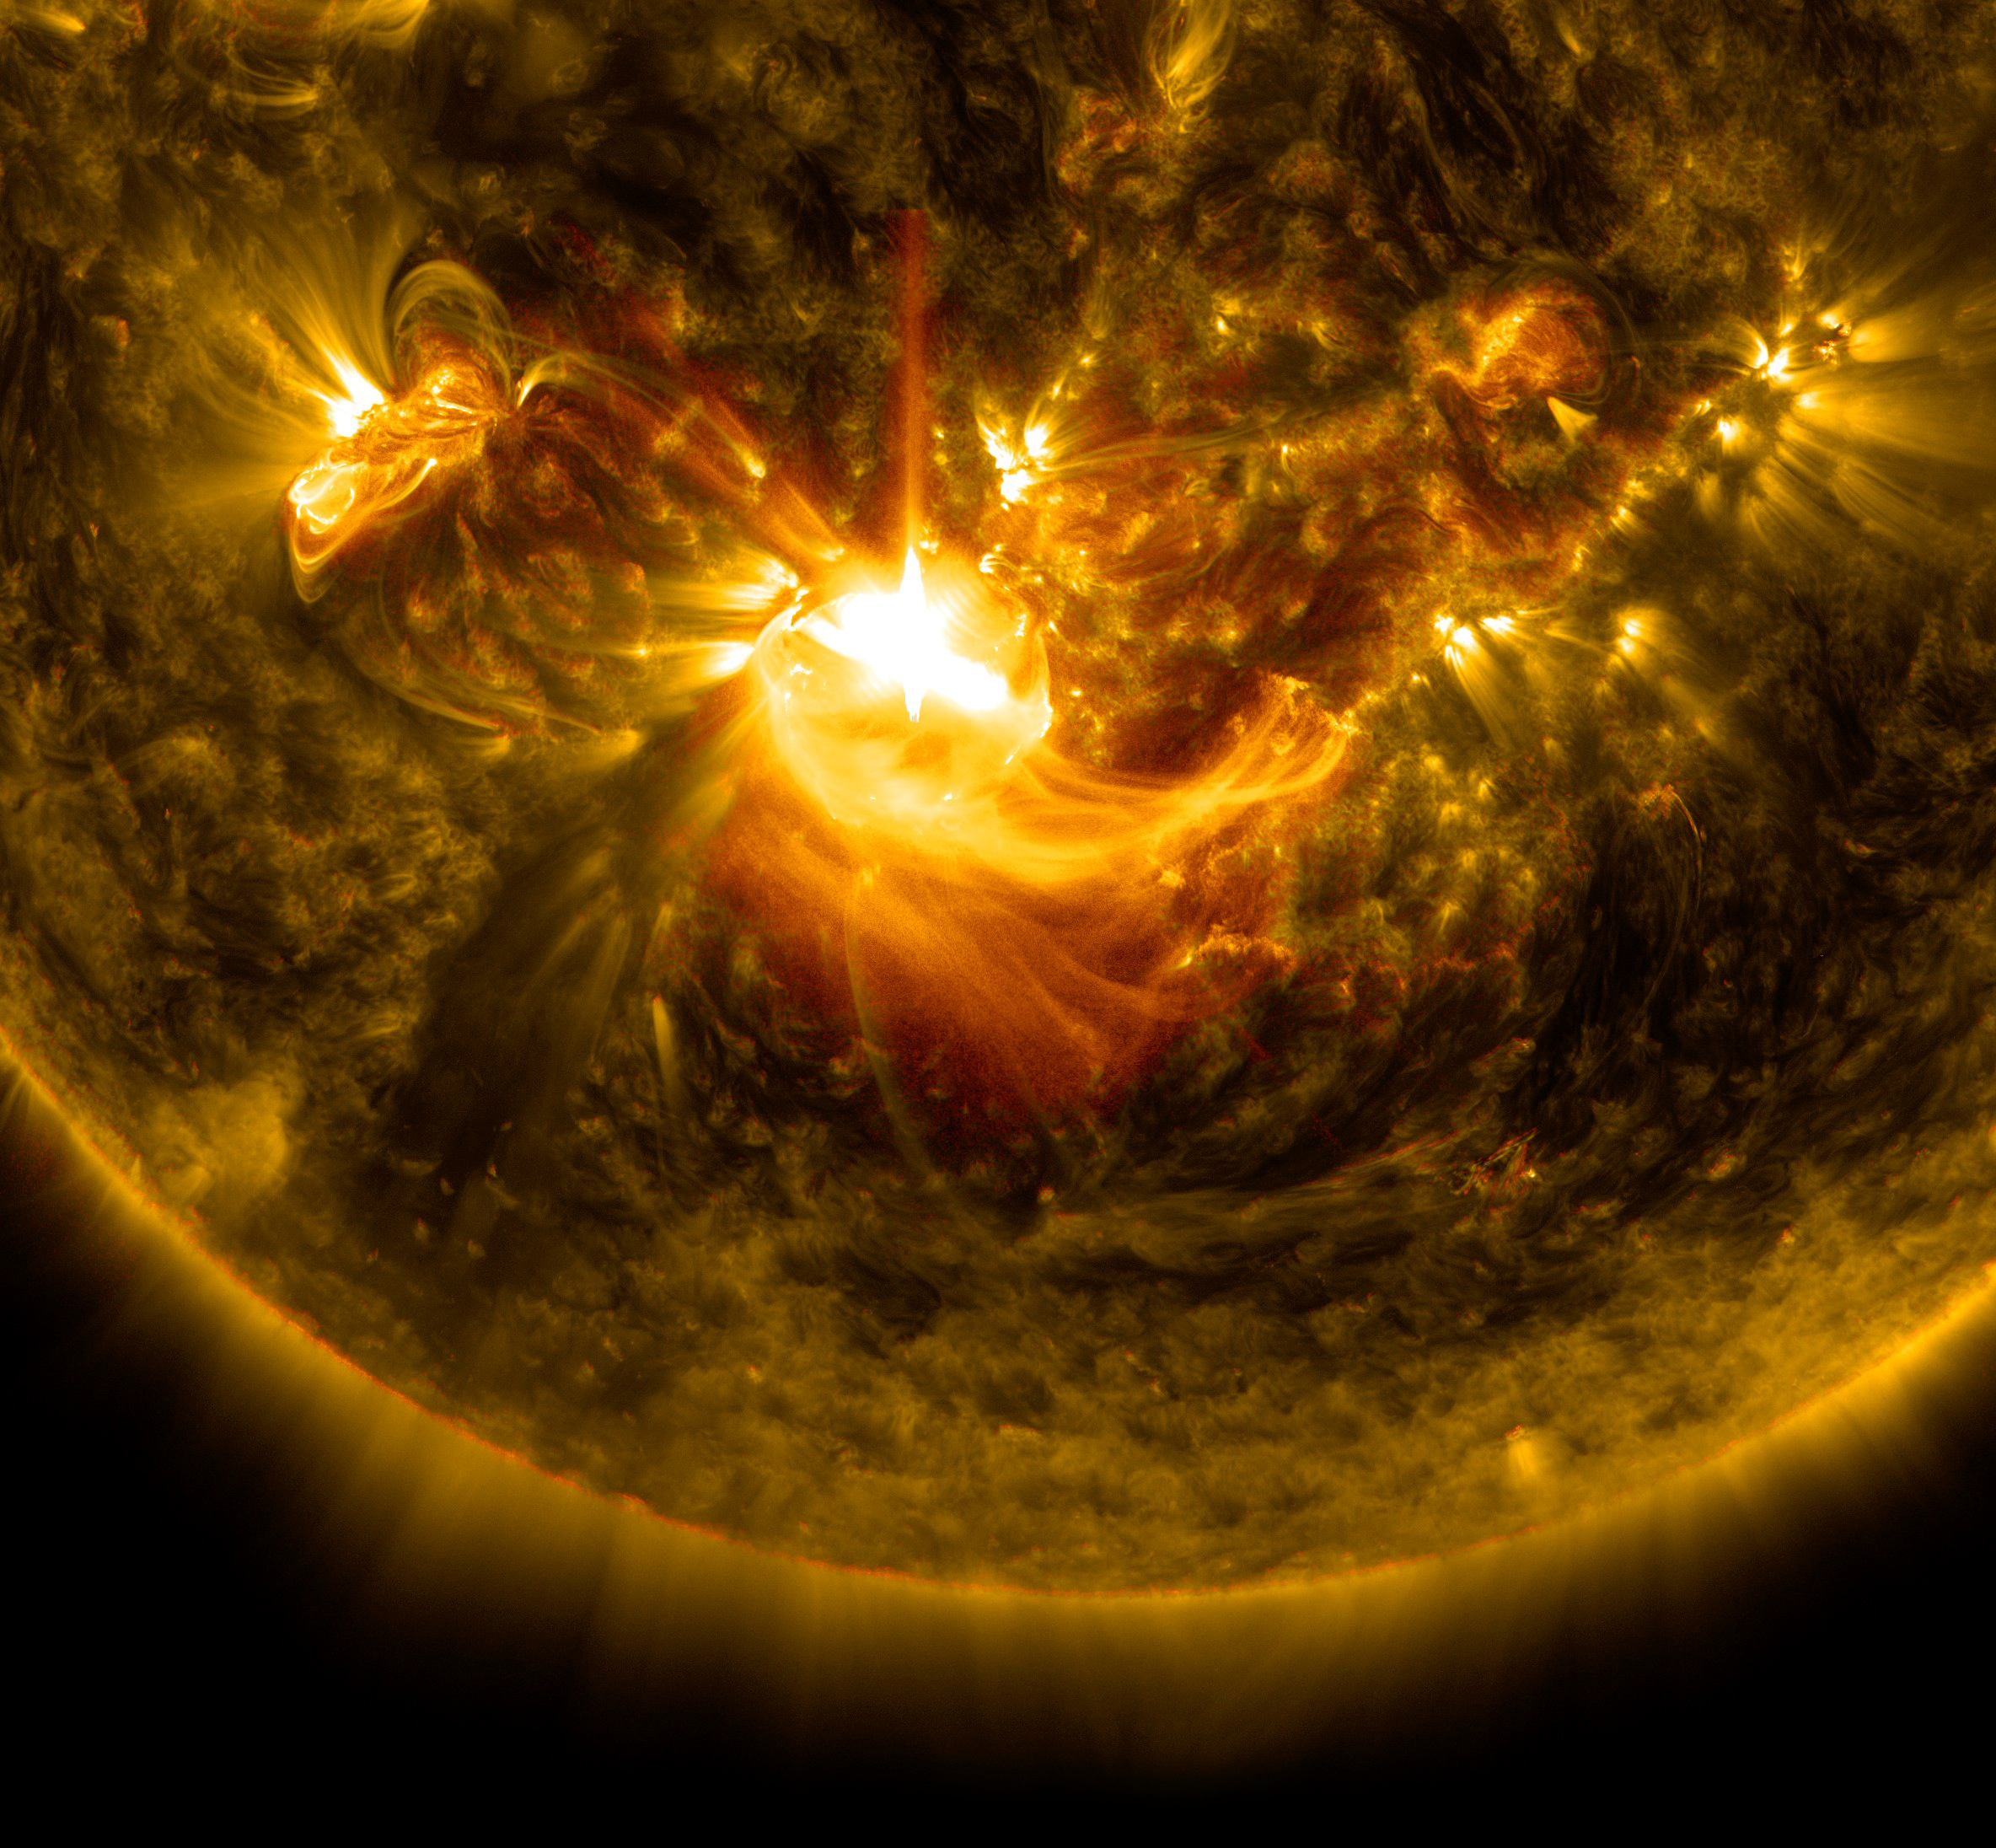

Sun Release M8.7-Class Solar Flare on Dec. 17, 2014

NASA's Solar Dynamics Observatory captured this image of a mid-level solar flare – as seen in the bright flash in the middle –on Dec. 16, 2014 shortly before midnight EST.

Credit: NASA/Goddard/SDO